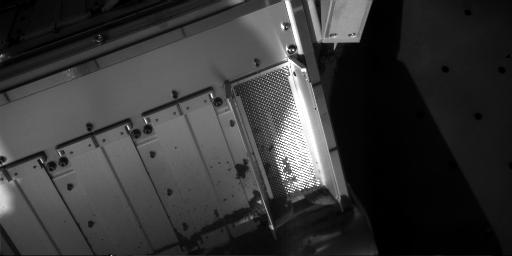

After Sample-Delivery Attempt, Sol 62

NASA’s Phoenix Mars Lander collected a soil sample and attempted to deliver some of it to a laboratory oven on the deck during the mission’s 62nd Martian day, or sol, (July 28, 2008). The sample came from a hard layer at the bottom of the “Snow White” trench and might have contained water ice mixed with the soil. This image taken after the attempt to deliver the sample through the open doors to cell number zero on the Thermal and Evolved-Gas Analyzer shows that very little of the soil fell onto the screened opening.

Not enough material reached the oven, through a funnel under the screen, to proceed with analysis of the sample material.

Phoenix’s Robotic Arm Camera took this image at 7:54 a.m. local solar time on Sol 62. The size of the screened opening is about 10 centimeters (4 inches) long by 4 centimeters (1.5 inches) wide.

The Phoenix Mission is led by the University of Arizona, Tucson, on behalf of NASA. Project management of the mission is by NASA’s Jet Propulsion Laboratory, Pasadena, Calif. Spacecraft development is by Lockheed Martin Space Systems, Denver.

Photojournal Note: As planned, the Phoenix lander, which landed May 25, 2008 23:53 UTC, ended communications in November 2008, about six months after landing, when its solar panels ceased operating in the dark Martian winter.

Credit: NASA/JPL-Caltech/University of Arizona/Max Planck Institute